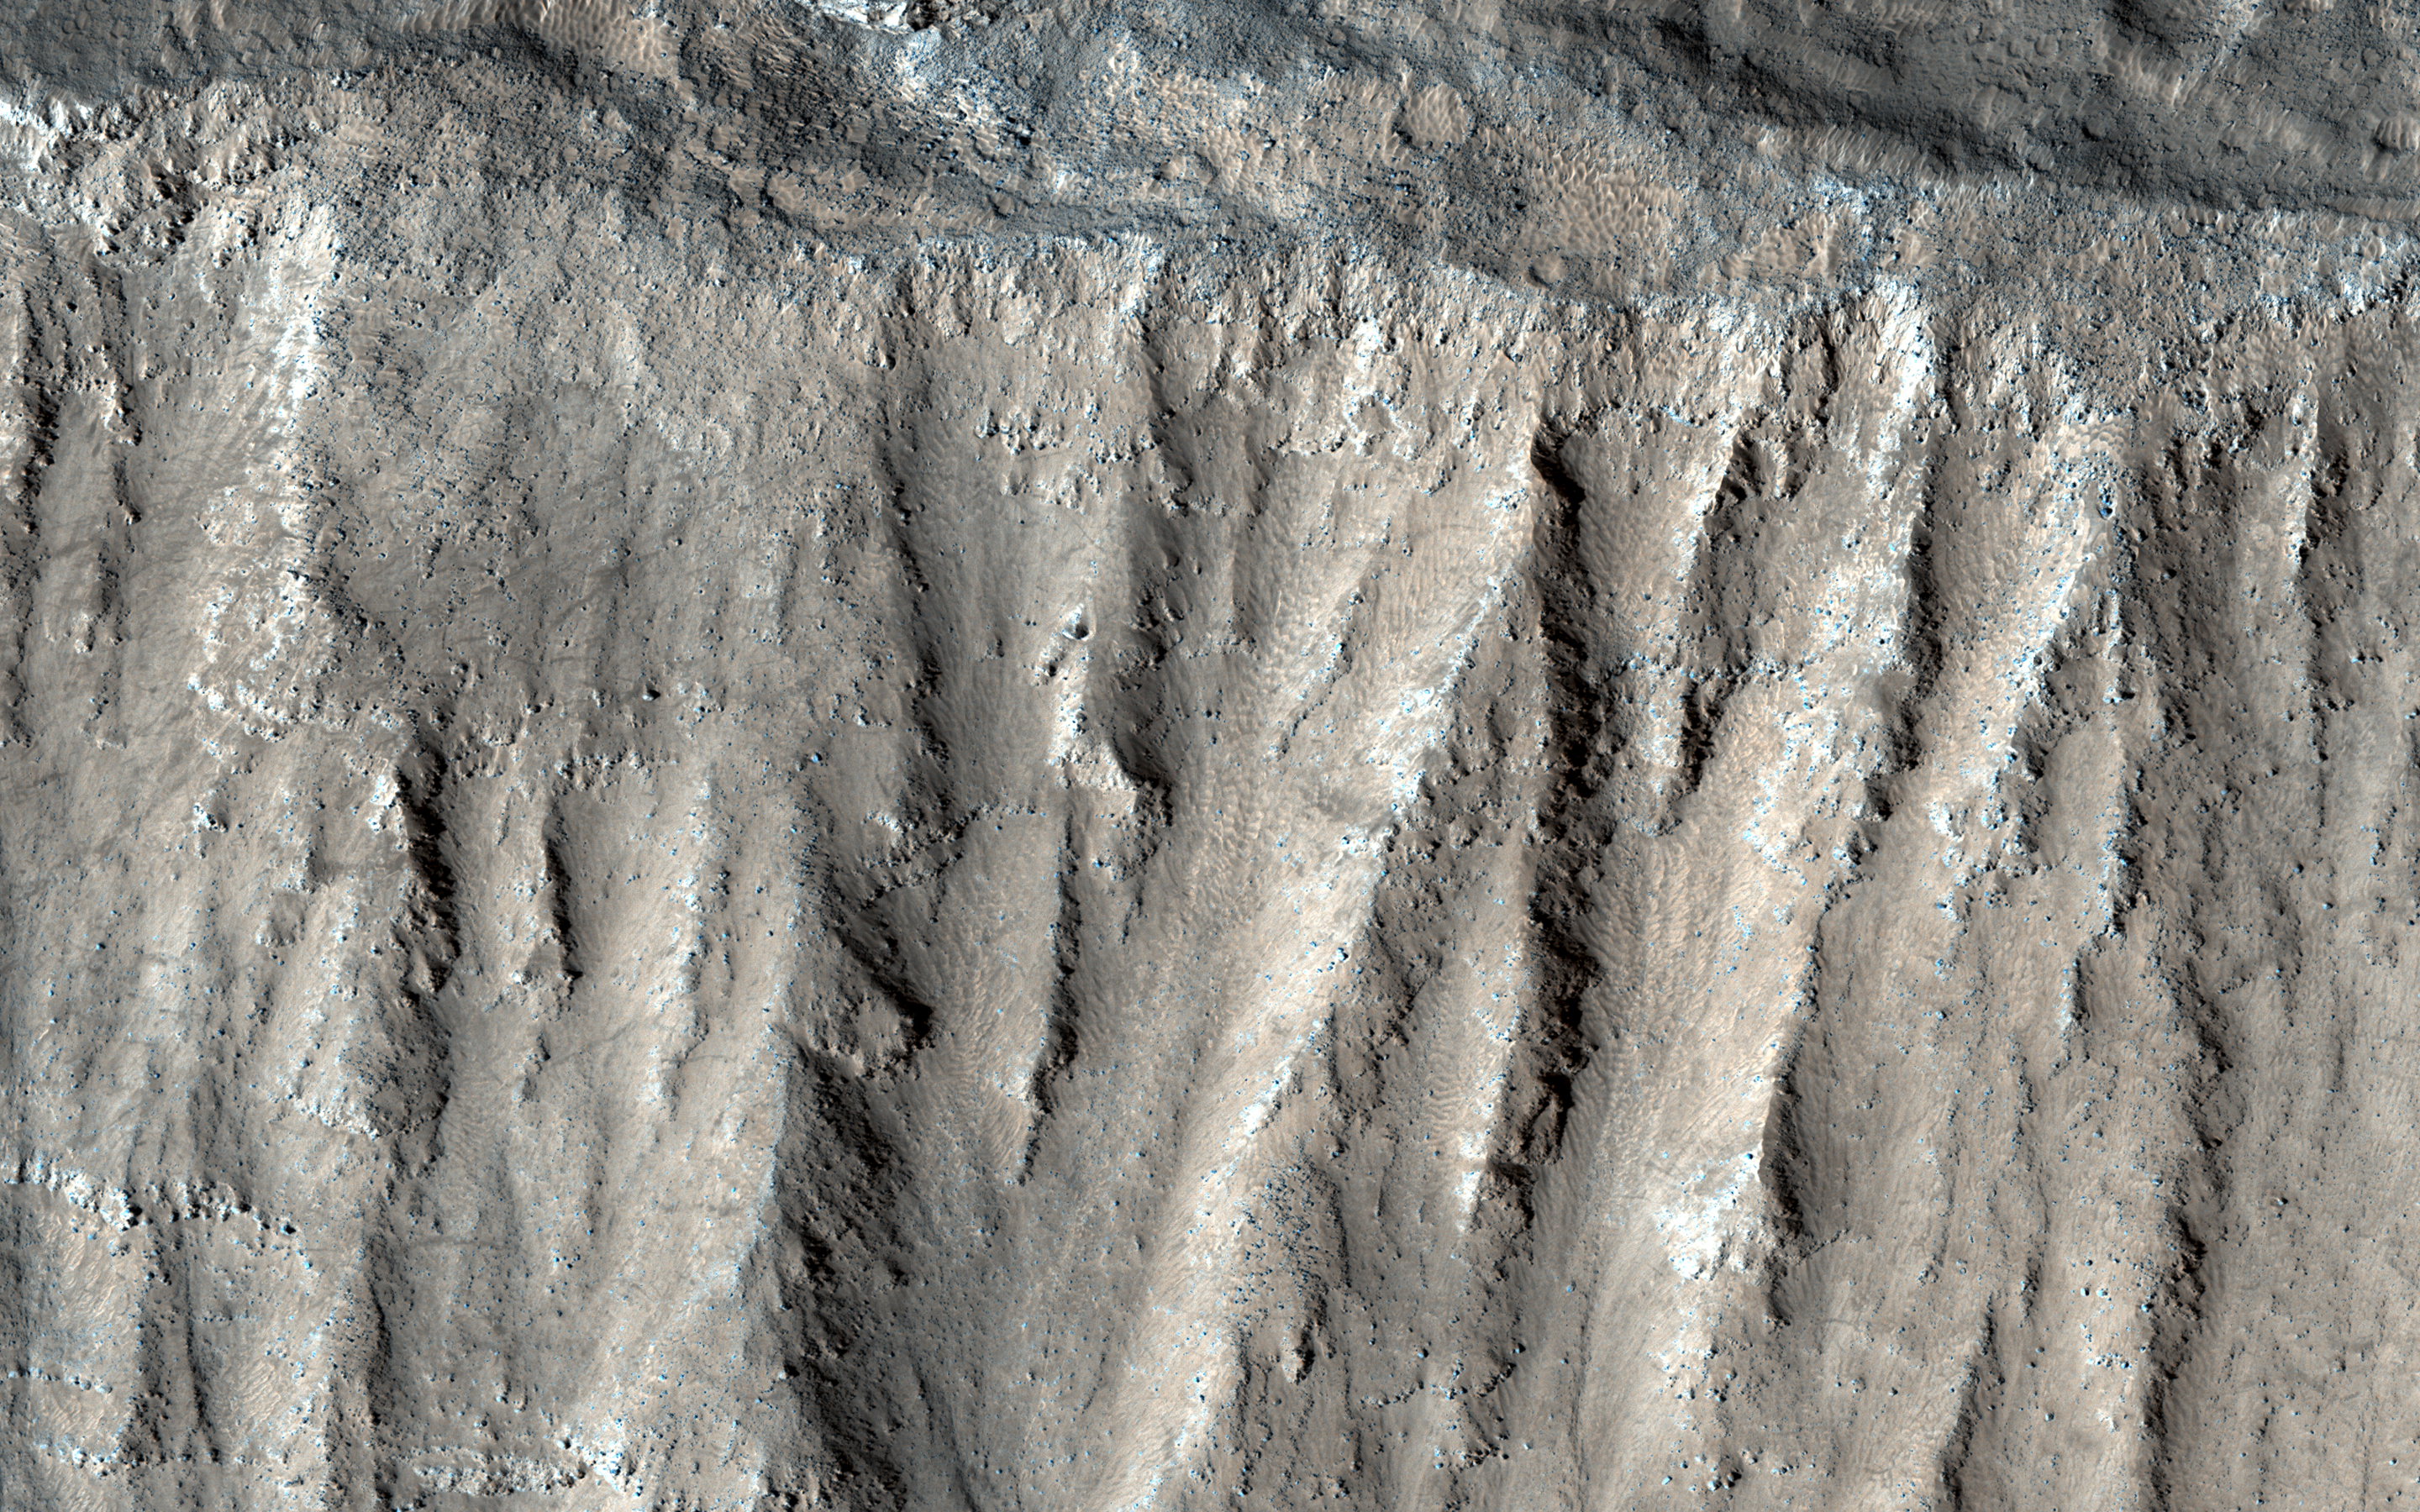

A Caldera’s Steep Slopes

This image shows part of the steep wall of the caldera (a large volcanic crater) at the top of Ascraeus Mons, one of Mars’ giant volcanoes.

We can see chutes carved into the soft dust that has built up on the slope, with some similarities to gully landforms elsewhere on the planet.

The map is projected here at a scale of 25 centimeters (9.8 inches) per pixel. [The original image scale is 25.7 centimeters (10.1 inches) per pixel (with 1 x 1 binning); objects on the order of 77 centimeters (30.3 inches) across are resolved.] North is up.

The University of Arizona, Tucson, operates HiRISE, which was built by Ball Aerospace & Technologies Corp., Boulder, Colorado. NASA’s Jet Propulsion Laboratory, a division of Caltech in Pasadena, California, manages the Mars Reconnaissance Orbiter Project for NASA’s Science Mission Directorate, Washington.

Credit: NASA/JPL-Caltech/University of Arizona